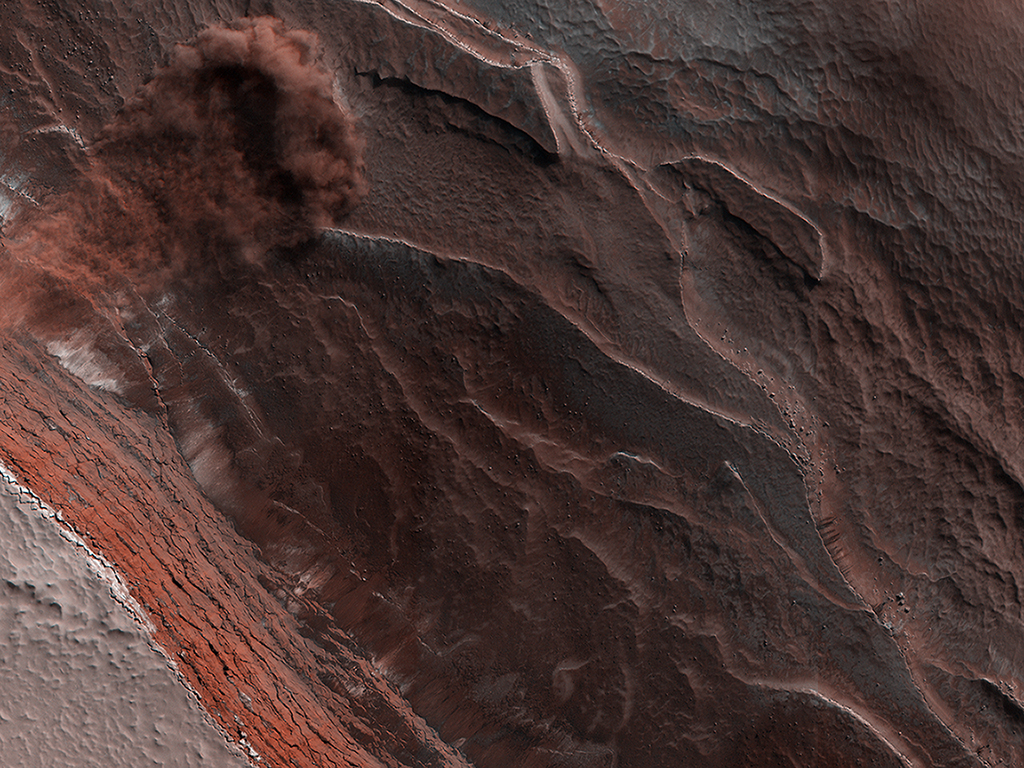

HiRISE Catches an Avalanche on Mars

The High-Resolution Imaging Science Experiment (Hi-RISE) camera aboard NASA’s Mars Reconnaissance Orbiter captured this avalanche plunging down a 1,640-foot-tall (500-meter-tall) cliff on May 29, 2019. The image also reveals layers at Mars’ north pole during spring. As temperatures increase and vaporize ice, the destabilized ice blocks break loose and kick up dust.

NASA’s Jet Propulsion Laboratory, a division of Caltech in Pasadena, California, manages the Mars Reconnaissance Orbiter Project for NASA’s Science Mission Directorate in Washington. Lockheed Martin Space in Denver is the prime contractor for the project and built the spacecraft. The University of Arizona, in Tucson, operates HiRISE, which was built by Ball Aerospace & Technologies Corp., in Boulder, Colorado.

Credit: NASA/JPL-Caltech/University of Arizona